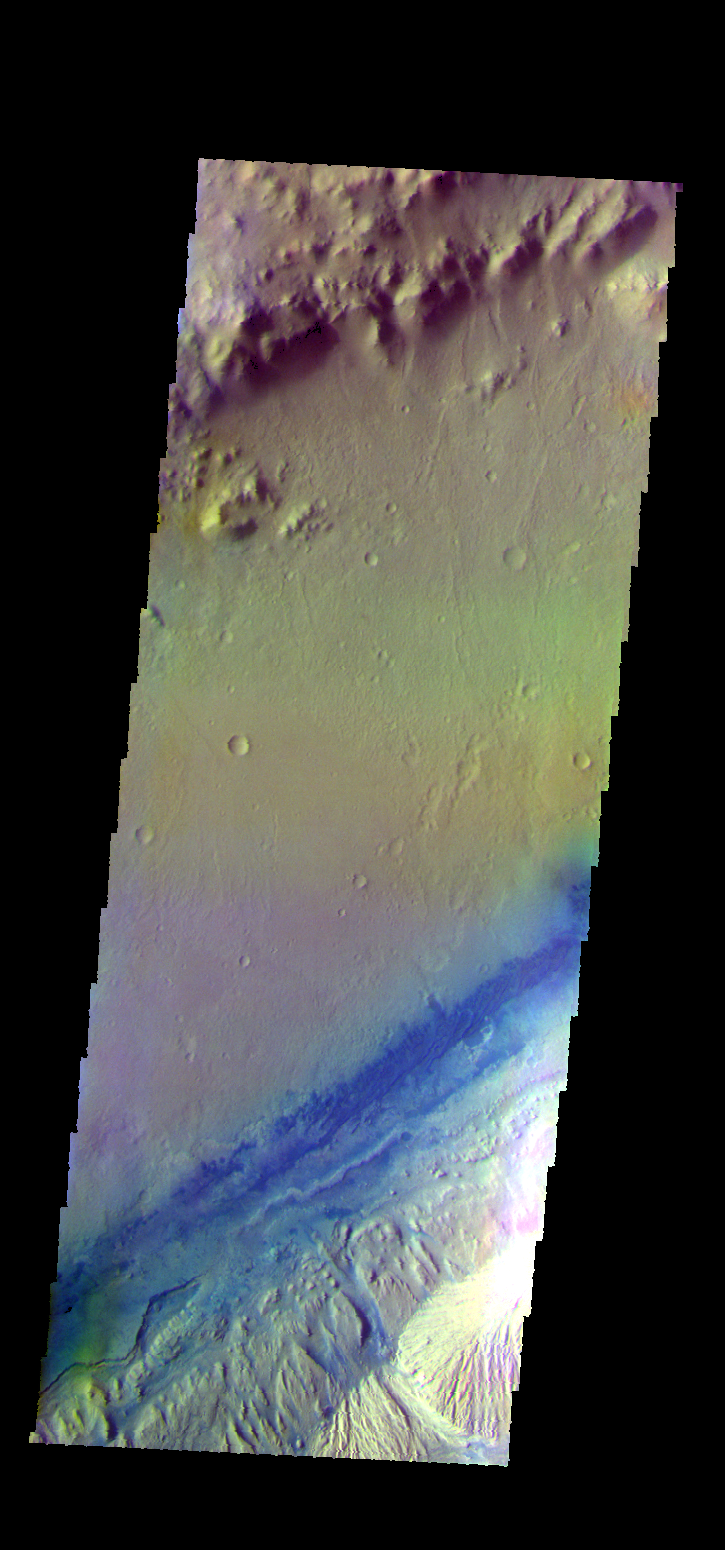

Gale Crater – False Color

The THEMIS VIS camera contains 5 filters. The data from different filters can be combined in multiple ways to create a false color image. These false color images may reveal subtle variations of the surface not easily identified in a single band image. Today’s false color image shows part of Gale Crater. The Curiosity Rover is located in Gale Crater.

Credit: NASA/JPL-Caltech/ASU